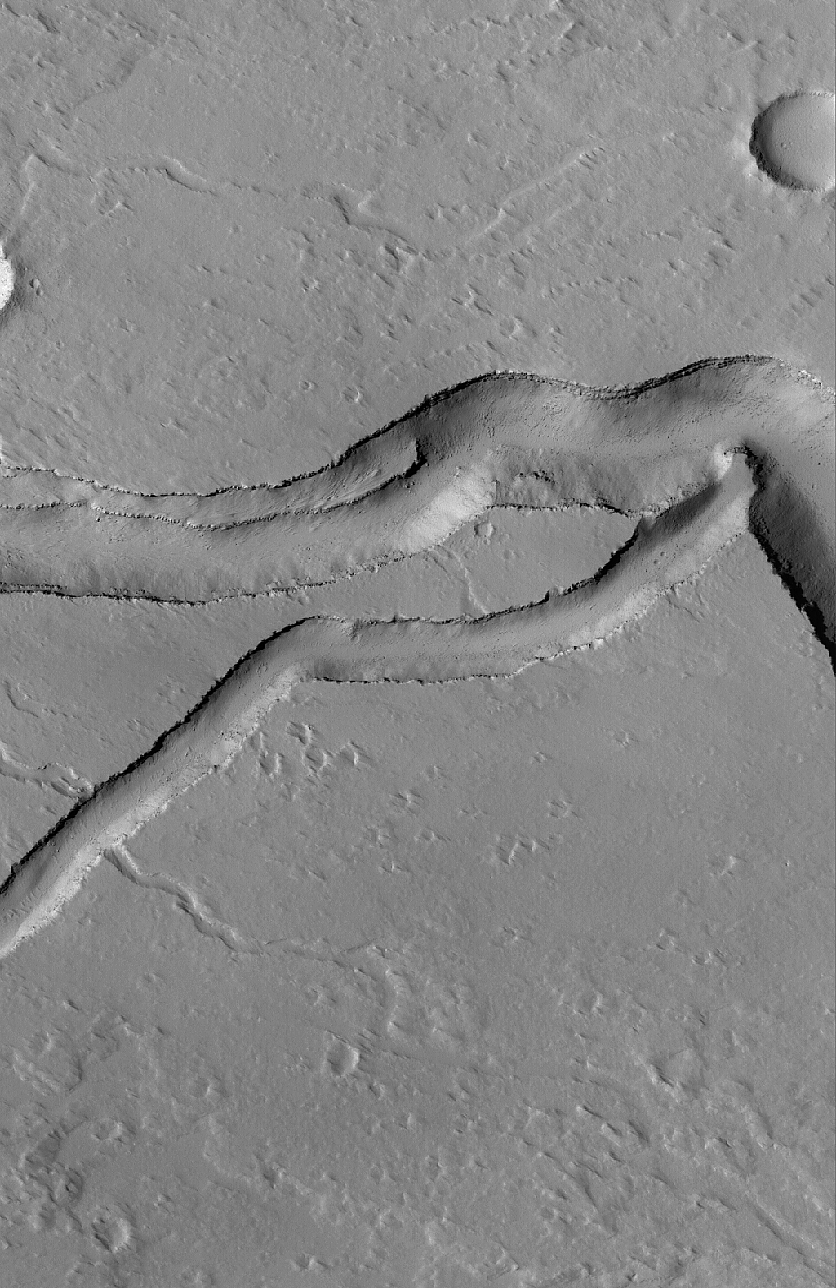

Collapse Features

10 March 2005
This Mars Global Surveyor (MGS) Mars Orbiter Camera (MOC) image shows the intersection of channels formed by collapse on the northeastern flank of Ascraeus Mons.

Location near: 14.2°N, 100.7°W
Image width: ~3 km (~1.9 mi)
Illumination from: lower left
Season: Northern Summer

Credit: NASA/JPL/Malin Space Science Systems